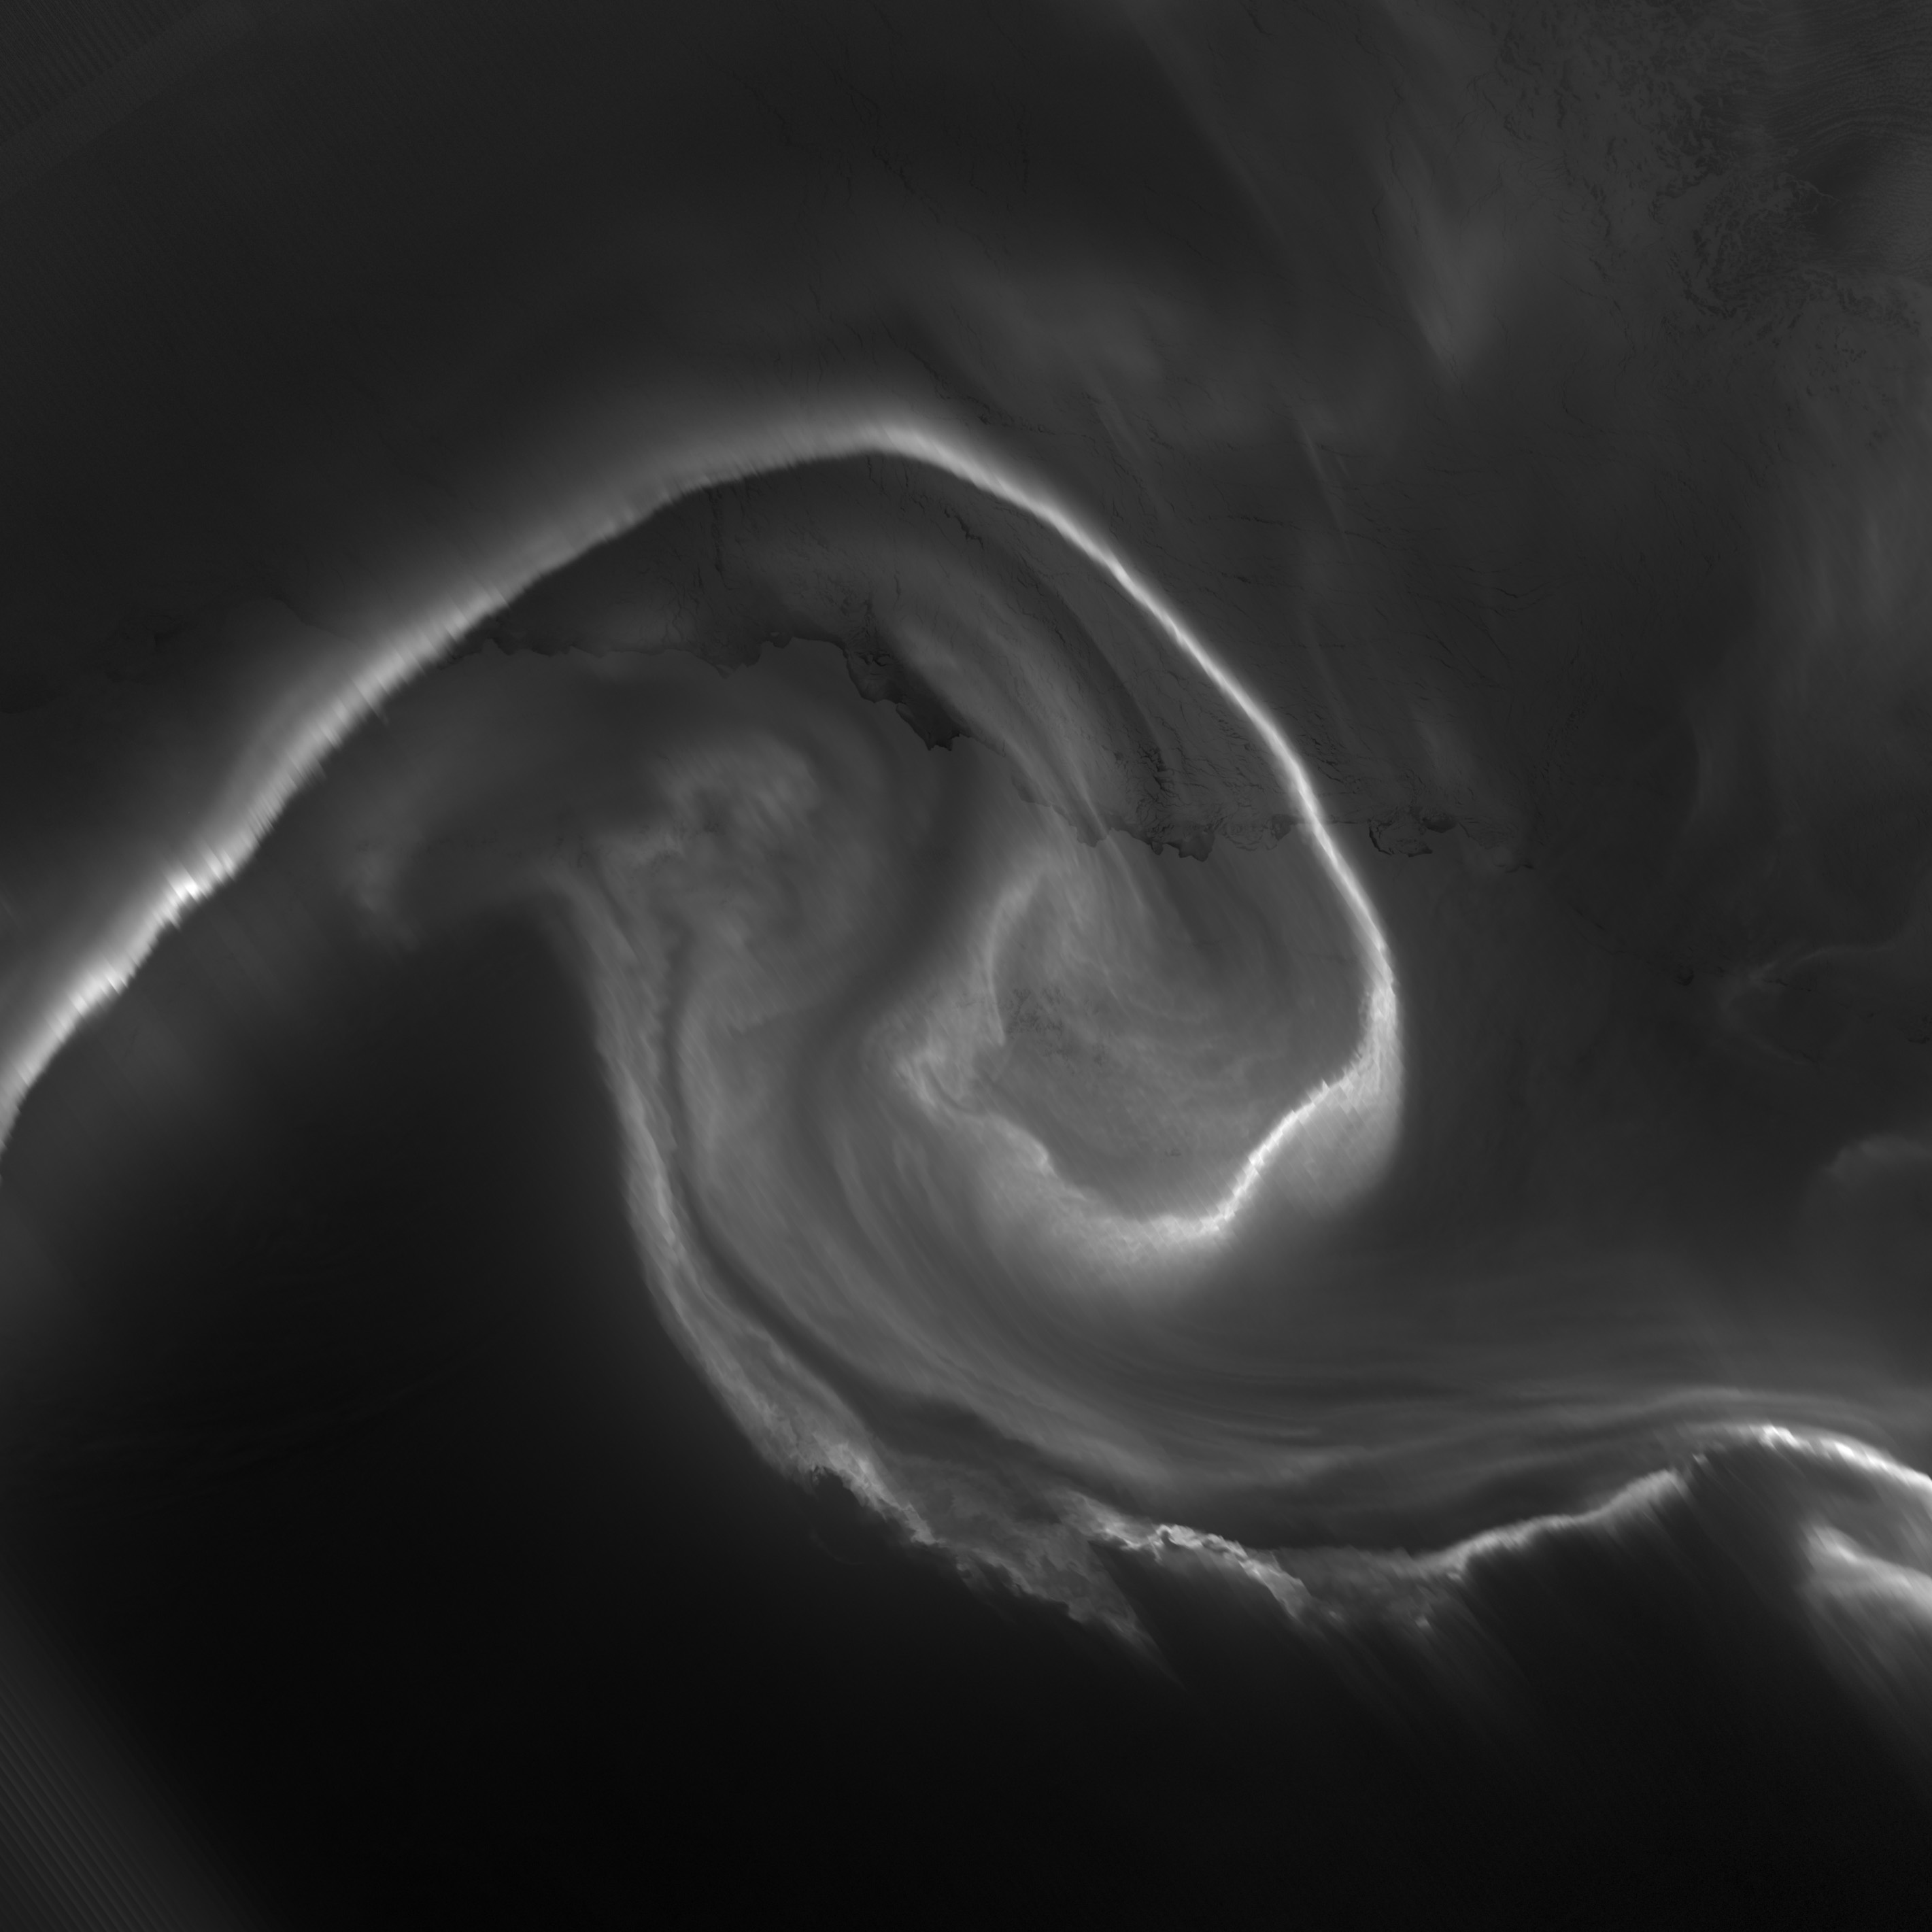

Auroras light up the Antarctic night

NASA acquired July 15, 2012 On July 15, 2012, the Visible Infrared Imaging Radiometer Suite (VIIRS) on the Suomi NPP satellite captured this nighttime view of the aurora australis, or “southern lights,” over Antartica’s Queen Maud Land and the Princess Ragnhild Coast. The image was captured by the VIIRS “day-night band,” which detects light in a range of wavelengths from green to near-infrared and uses filtering techniques to observe signals such as city lights, auroras, wildfires, and reflected moonlight. In the case of the image above, the sensor detected the visible auroral light emissions as energetic particles rained down from Earth’s magnetosphere and into the gases of the upper atmosphere. The slightly jagged appearance of the auroral lines is a function of the rapid dance of the energetic particles at the same time that the satellite is moving and the VIIRS sensor is scanning. The yellow box in the top image depicts the area shown in the lower close-up image. Light from the aurora was bright enough to illuminate the ice edge between the ice shelf and the Southern Ocean. At the time, Antarctica was locked in midwinter darkness and the Moon was a waning crescent that provided little light. NASA Earth Observatory image by Jesse Allen and Robert Simmon, using VIIRS Day-Night Band data from the Suomi National Polar-orbiting Partnership. Suomi NPP is the result of a partnership between NASA, the National Oceanic and Atmospheric Administration, and the Department of Defense.

Credit: NASA Earth Observatory Click here